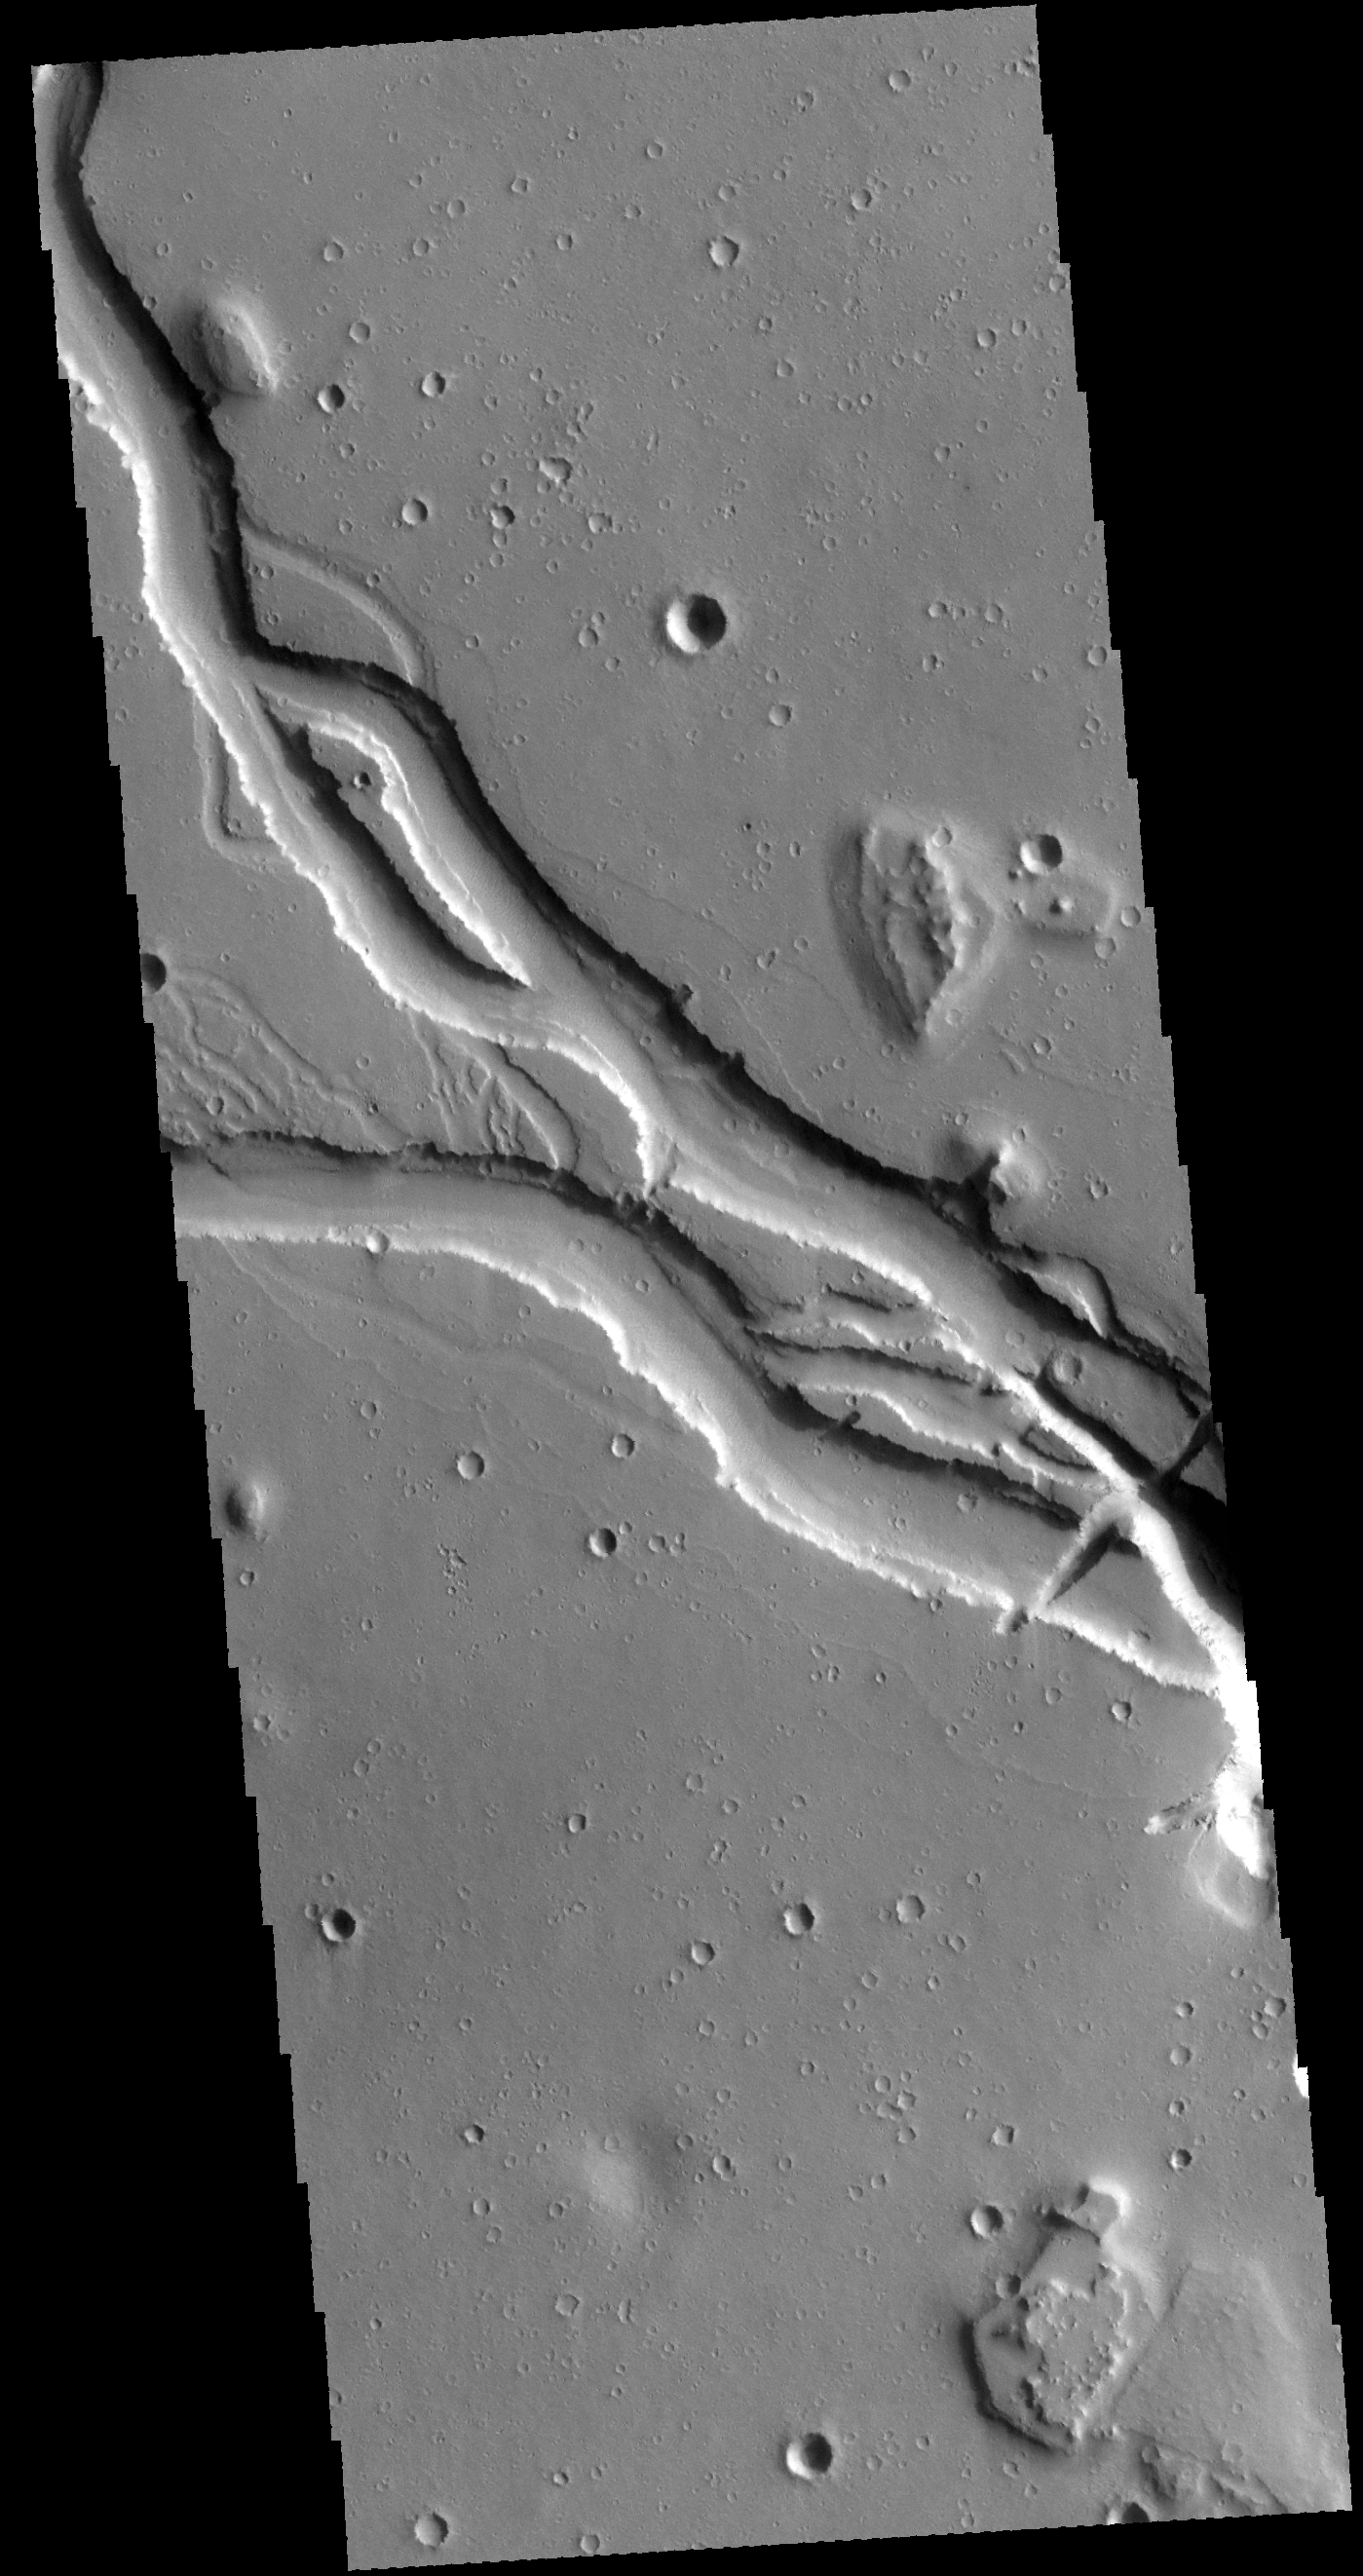

Hebrus Valles

This VIS image shows a portion of Hebrus Valles. This channel system was formed by liquid flow of either water or lava, or a combination of both. There is a streamlined island in this image and channels at several different elevations.

Credit: NASA/JPL-Caltech/ASU